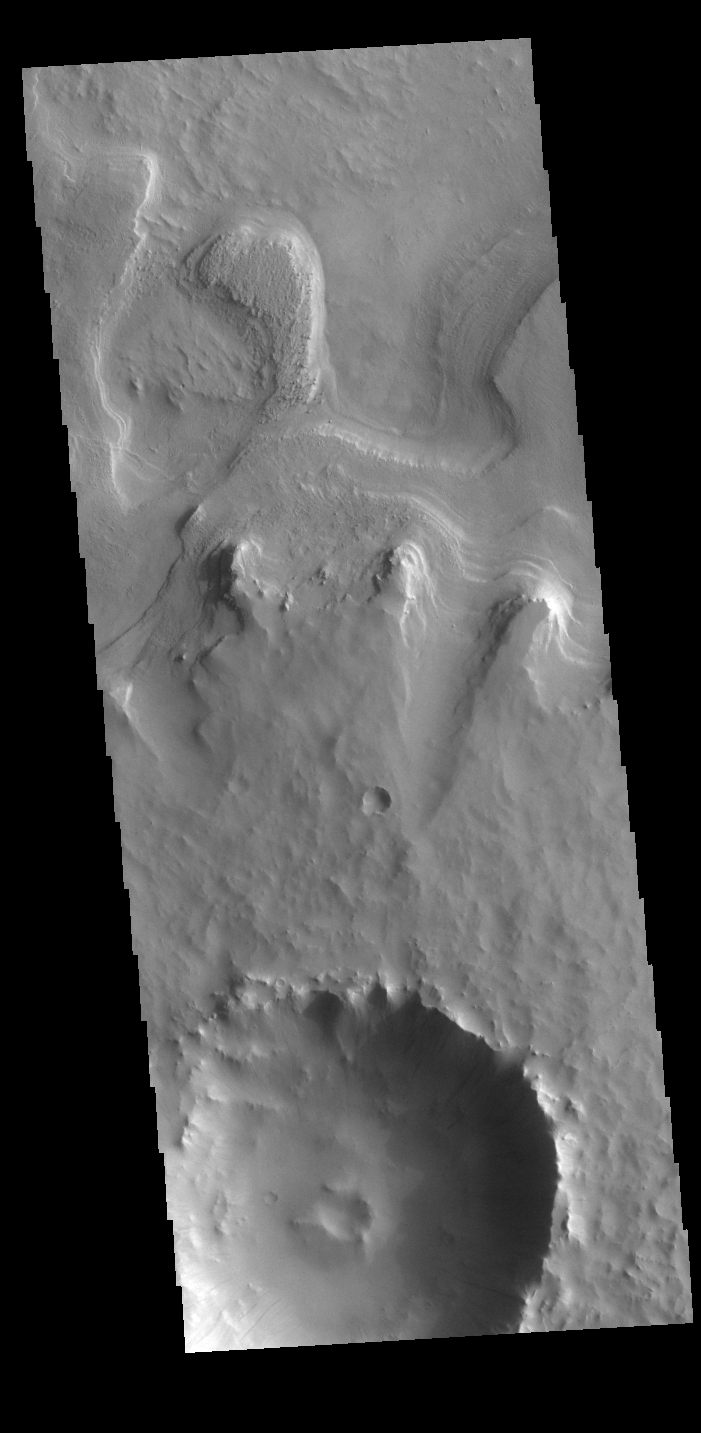

Tikhonravov Crater

Today’s VIS image shows one of several craters located on the floor of the much larger Tikhonravov Crater in Terra Sabaea. Named for Russian rocket scientist, Mikhail Tikhonravov, the crater is thought to have been the location of a large lake, which may have laid down layers of material now exposed on the margins of this pedestal crater. A pedestal crater is formed by removal of surface materials around a resistant layer of ejecta, eventually leaving the crater and ejecta as a mesa or plateau on the lower elevation base surface.

Credit: NASA/JPL-Caltech/ASU